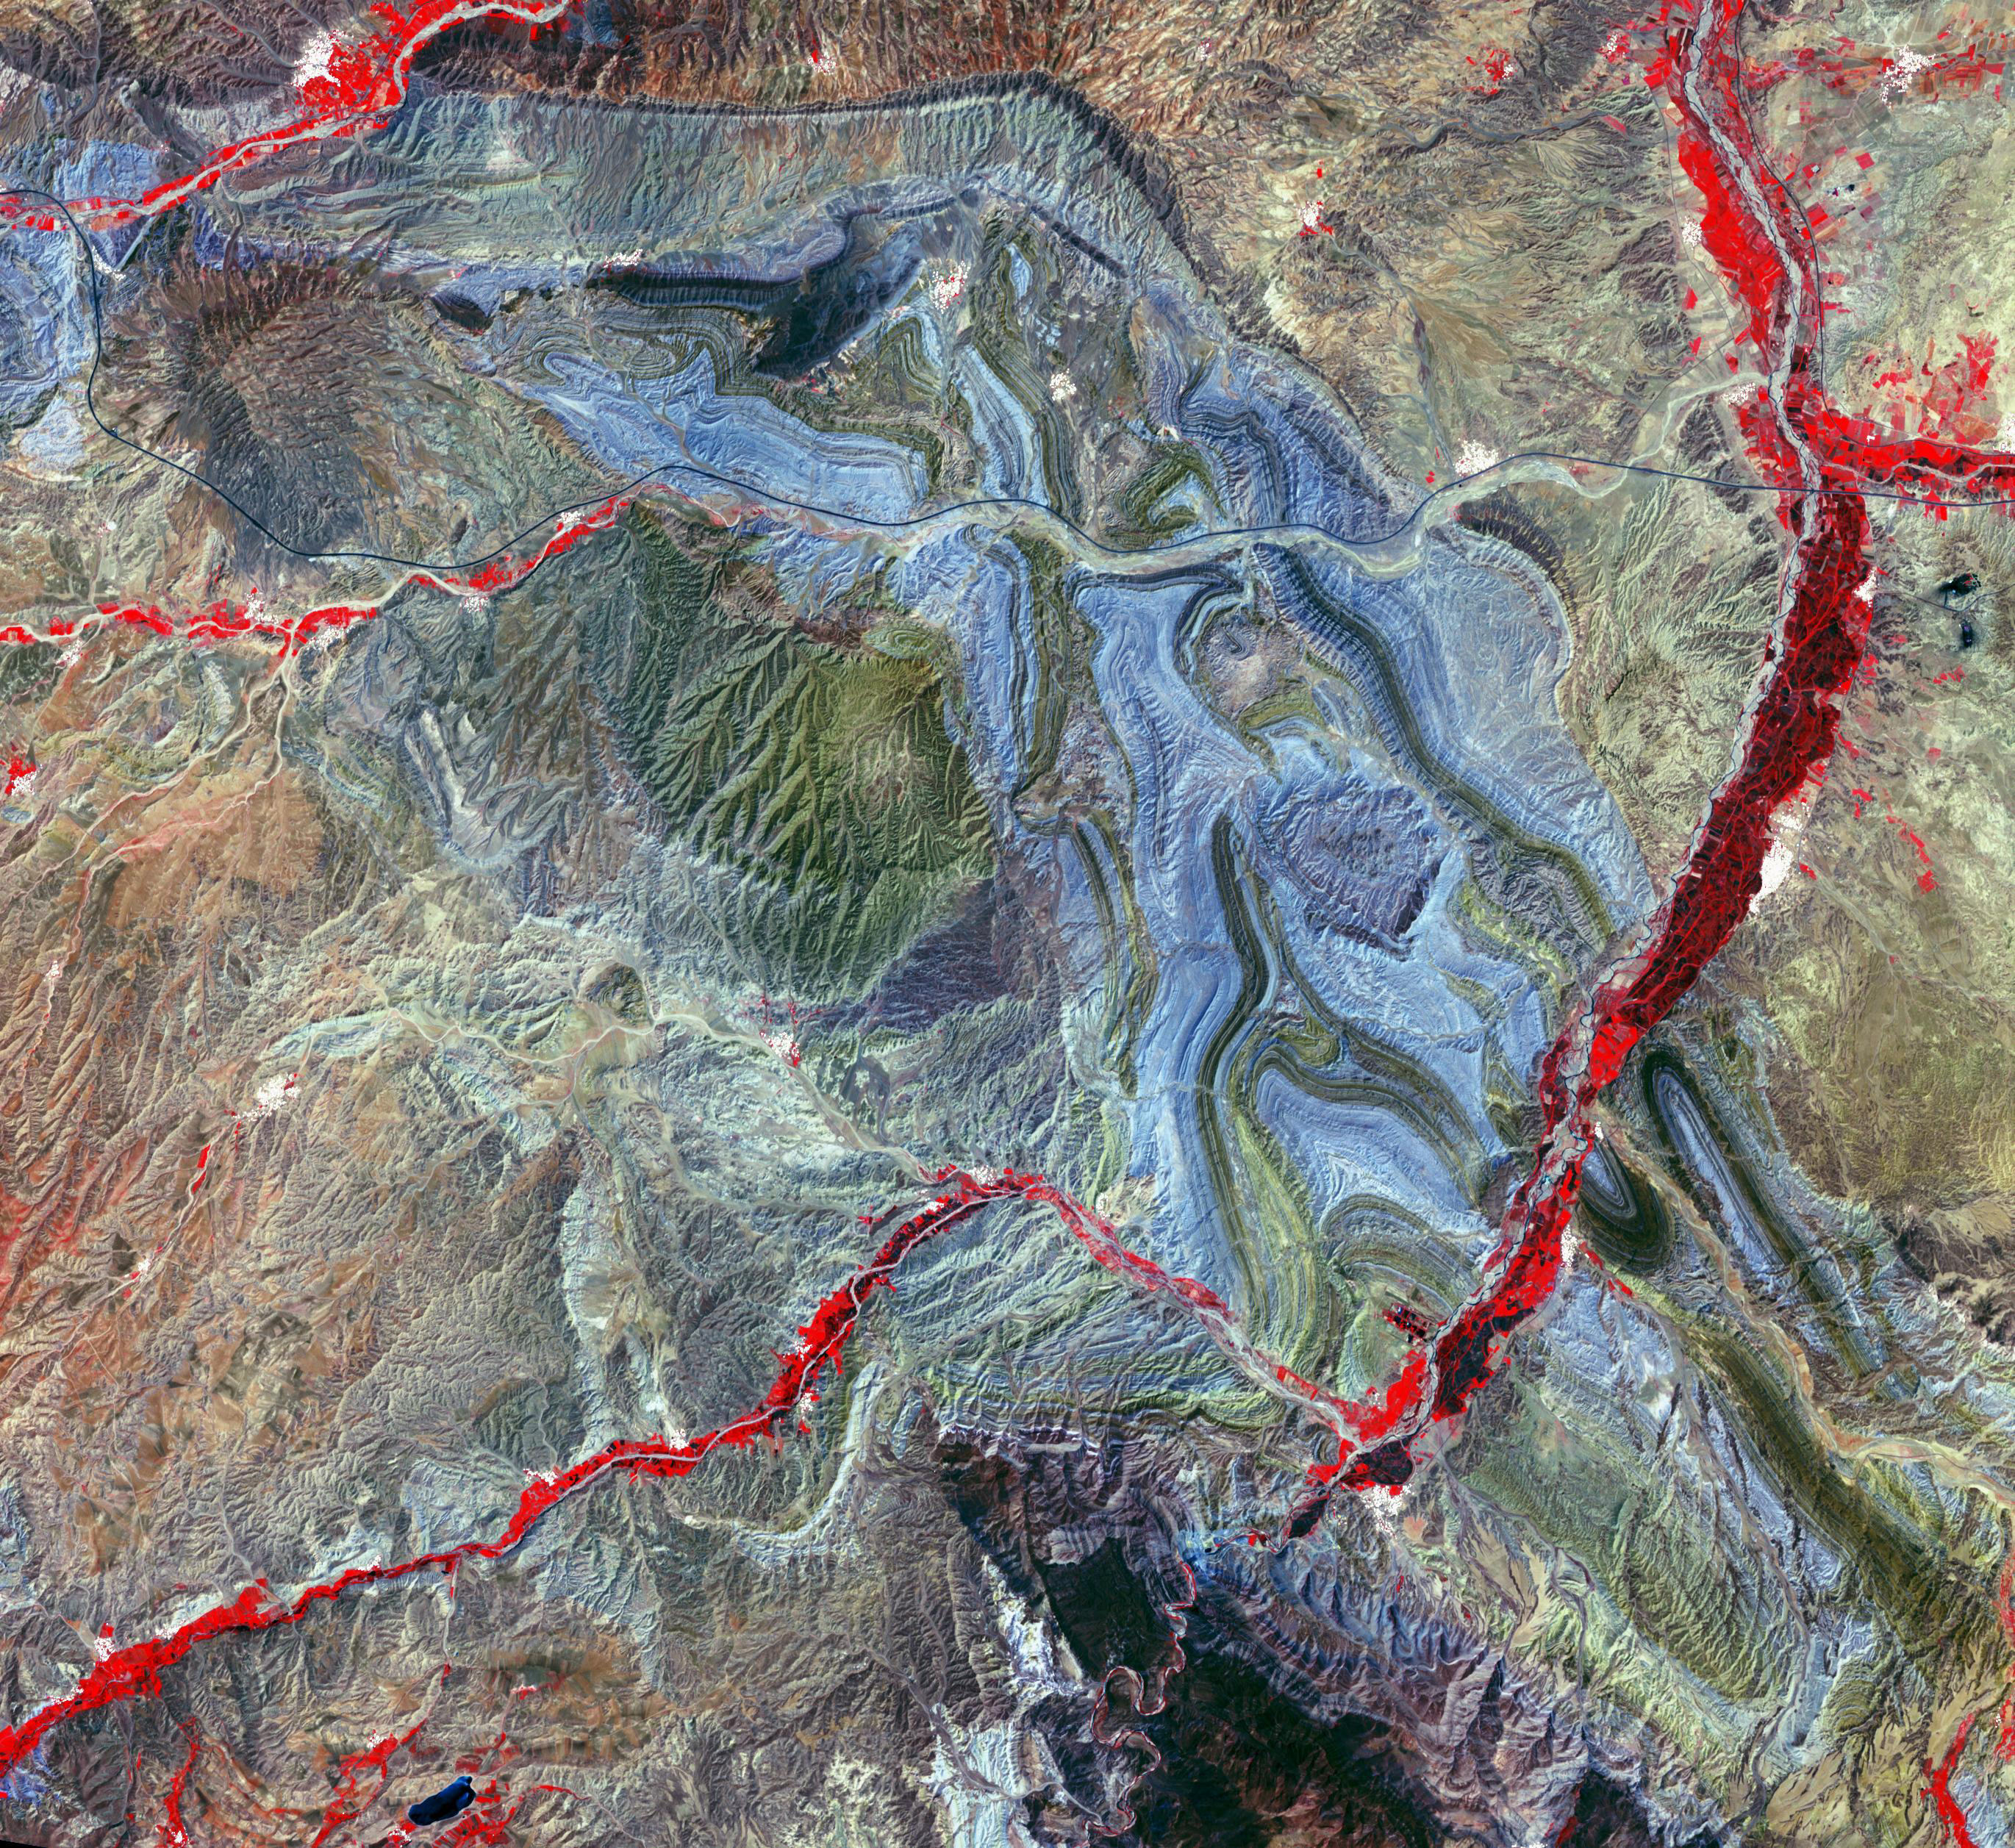

Folded Rocks, Iran

In Iran, near the southwest shore of the Caspian Sea, folded sedimentary rocks are part of the Greater Caucasus Mountain Belt. In false color infrared, the blue colored rocks are white sediments, greenish-toned rocks are redbeds. The vegetated river channel is bright red. The black line going across the image from east to west is Iran Highway 2 that starts in Teheran and ends in Tabriz. The image was acquired June 22, 2020, covers an area of 37.6 by 40.9 km, and is located at 37.1 degrees north, 47.6 degrees east.

With its 14 spectral bands from the visible to the thermal infrared wavelength region and its high spatial resolution of about 50 to 300 feet (15 to 90 meters), ASTER images Earth to map and monitor the changing surface of our planet. ASTER is one of five Earth-observing instruments launched Dec. 18, 1999, on Terra. The instrument was built by Japan’s Ministry of Economy, Trade and Industry. A joint U.S./Japan science team is responsible for validation and calibration of the instrument and data products.

The broad spectral coverage and high spectral resolution of ASTER provides scientists in numerous disciplines with critical information for surface mapping and monitoring of dynamic conditions and temporal change. Example applications are monitoring glacial advances and retreats; monitoring potentially active volcanoes; identifying crop stress; determining cloud morphology and physical properties; wetlands evaluation; thermal pollution monitoring; coral reef degradation; surface temperature mapping of soils and geology; and measuring surface heat balance.

The U.S. science team is located at NASA’s Jet Propulsion Laboratory in Pasadena, Calif. The Terra mission is part of NASA’s Science Mission Directorate, Washington.

Credit: NASA/METI/AIST/Japan Space Systems, and U.S./Japan ASTER Science Team